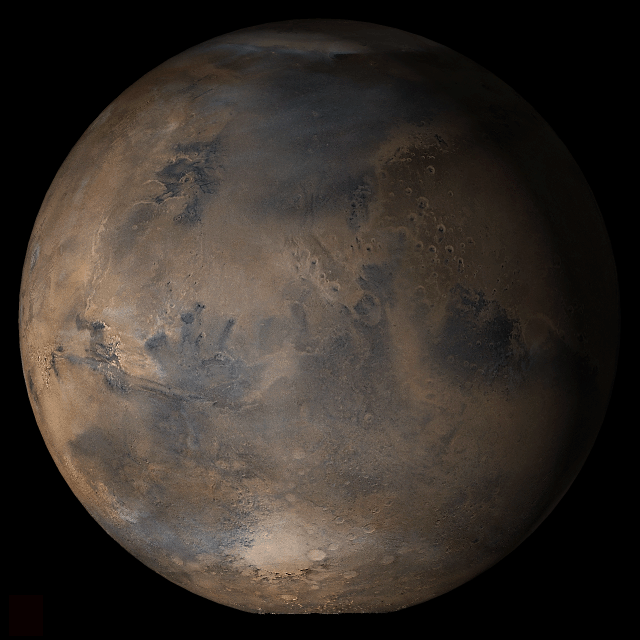

Mars at Ls 25°: Acidalia/Mare Erythraeum

14 March 2006
This picture is a composite of Mars Global Surveyor (MGS) Mars Orbiter Camera (MOC) daily global images acquired at Ls 25° during a previous Mars year. This month, Mars looks similar, as Ls 25° occurs in mid-March 2006. The picture shows the Acidalia/Mare Erythraeum face of Mars. Over the course of the month, additional faces of Mars as it appears at this time of year are being posted for MOC Picture of the Day. Ls, solar longitude, is a measure of the time of year on Mars. Mars travels 360° around the Sun in 1 Mars year. The year begins at Ls 0°, the start of northern spring and southern autumn.

Season: Northern Spring/Southern Autumn

Credit: NASA/JPL/Malin Space Science Systems